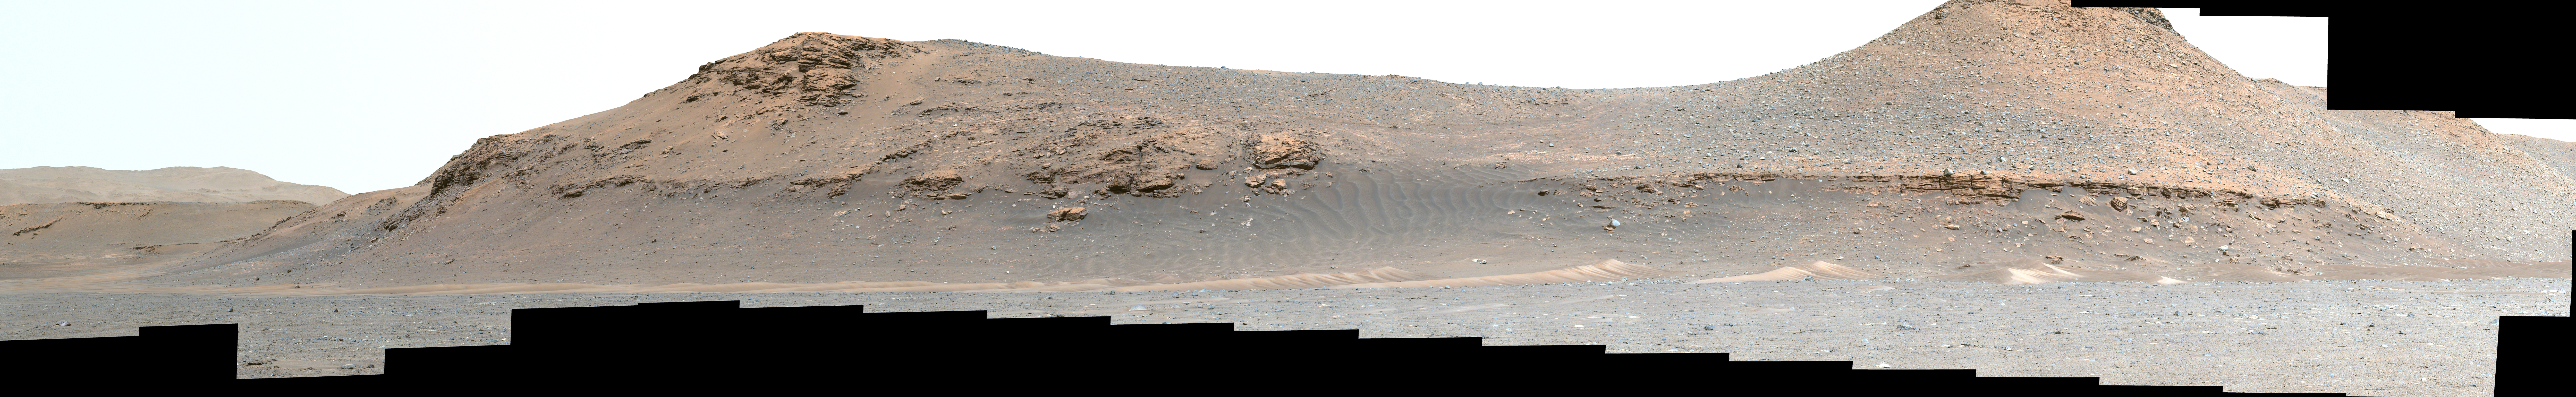

Jezero Crater’s Delta Is Getting Closer

NASA’s Perseverance Mars rover looks out at the expanse of Jezero Crater’s river delta on April 11, 2022, the 406th Martian day, or sol, of the mission. This panorama is made up of 64 individual images from the rover’s Mastcam-Z camera system and stitched together after the files were sent back from Mars.

The color bands of the image have been processed to improve visual contrast and accentuate color differences. The sky would not actually look blue to a human explorer on the Red Planet.

The delta formed billions of years ago from sediment that an ancient river carried to the mouth of the lake that once existed in the crater. Aeolian bedforms (sand dunes) can be seen running along the base of the delta. The hills visible on the distant horizon to the far left of the image – about 3.8 miles (6.2 kilometers) away from the rover – are actually part of the rim of Jezero Crater. The peak of the delta remnant to the right center of the image is about 920 feet (260 meters) away and the peak of the hill camera right is about 950 feet (280 meters) away.

The portion of the delta farthest left in this image (visible directly below the crater wall) is the area where “Cape Nukshak” and “Hawksbill Gap” channels can be found. The rover is expected to ascend to the top of the delta via one of these two channels.

A key objective for Perseverance’s mission on Mars is astrobiology, including the search for signs of ancient microbial life. The rover will characterize the planet’s geology and past climate, pave the way for human exploration of the Red Planet, and be the first mission to collect and cache Martian rock and regolith (broken rock and dust).

Subsequent NASA missions, in cooperation with ESA (European Space Agency), would send spacecraft to Mars to collect these sealed samples from the surface and return them to Earth for in-depth analysis.

The Mars 2020 Perseverance mission is part of NASA’s Moon to Mars exploration approach, which includes Artemis missions to the Moon that will help prepare for human exploration of the Red Planet.

NASA’s Jet Propulsion Laboratory, which is managed for NASA by Caltech in Pasadena, California, built and manages operations of the Perseverance rover.

The Mastcam-Z investigation is led and operated by Arizona State University in Tempe, working in collaboration with Malin Space Science Systems in San Diego, on the design, fabrication, testing, and operation of the cameras, and in collaboration with the Neils Bohr Institute of the University of Copenhagen on the design, fabrication, and testing of the calibration targets.

Credit: NASA/JPL-Caltech/ASU/MSSS